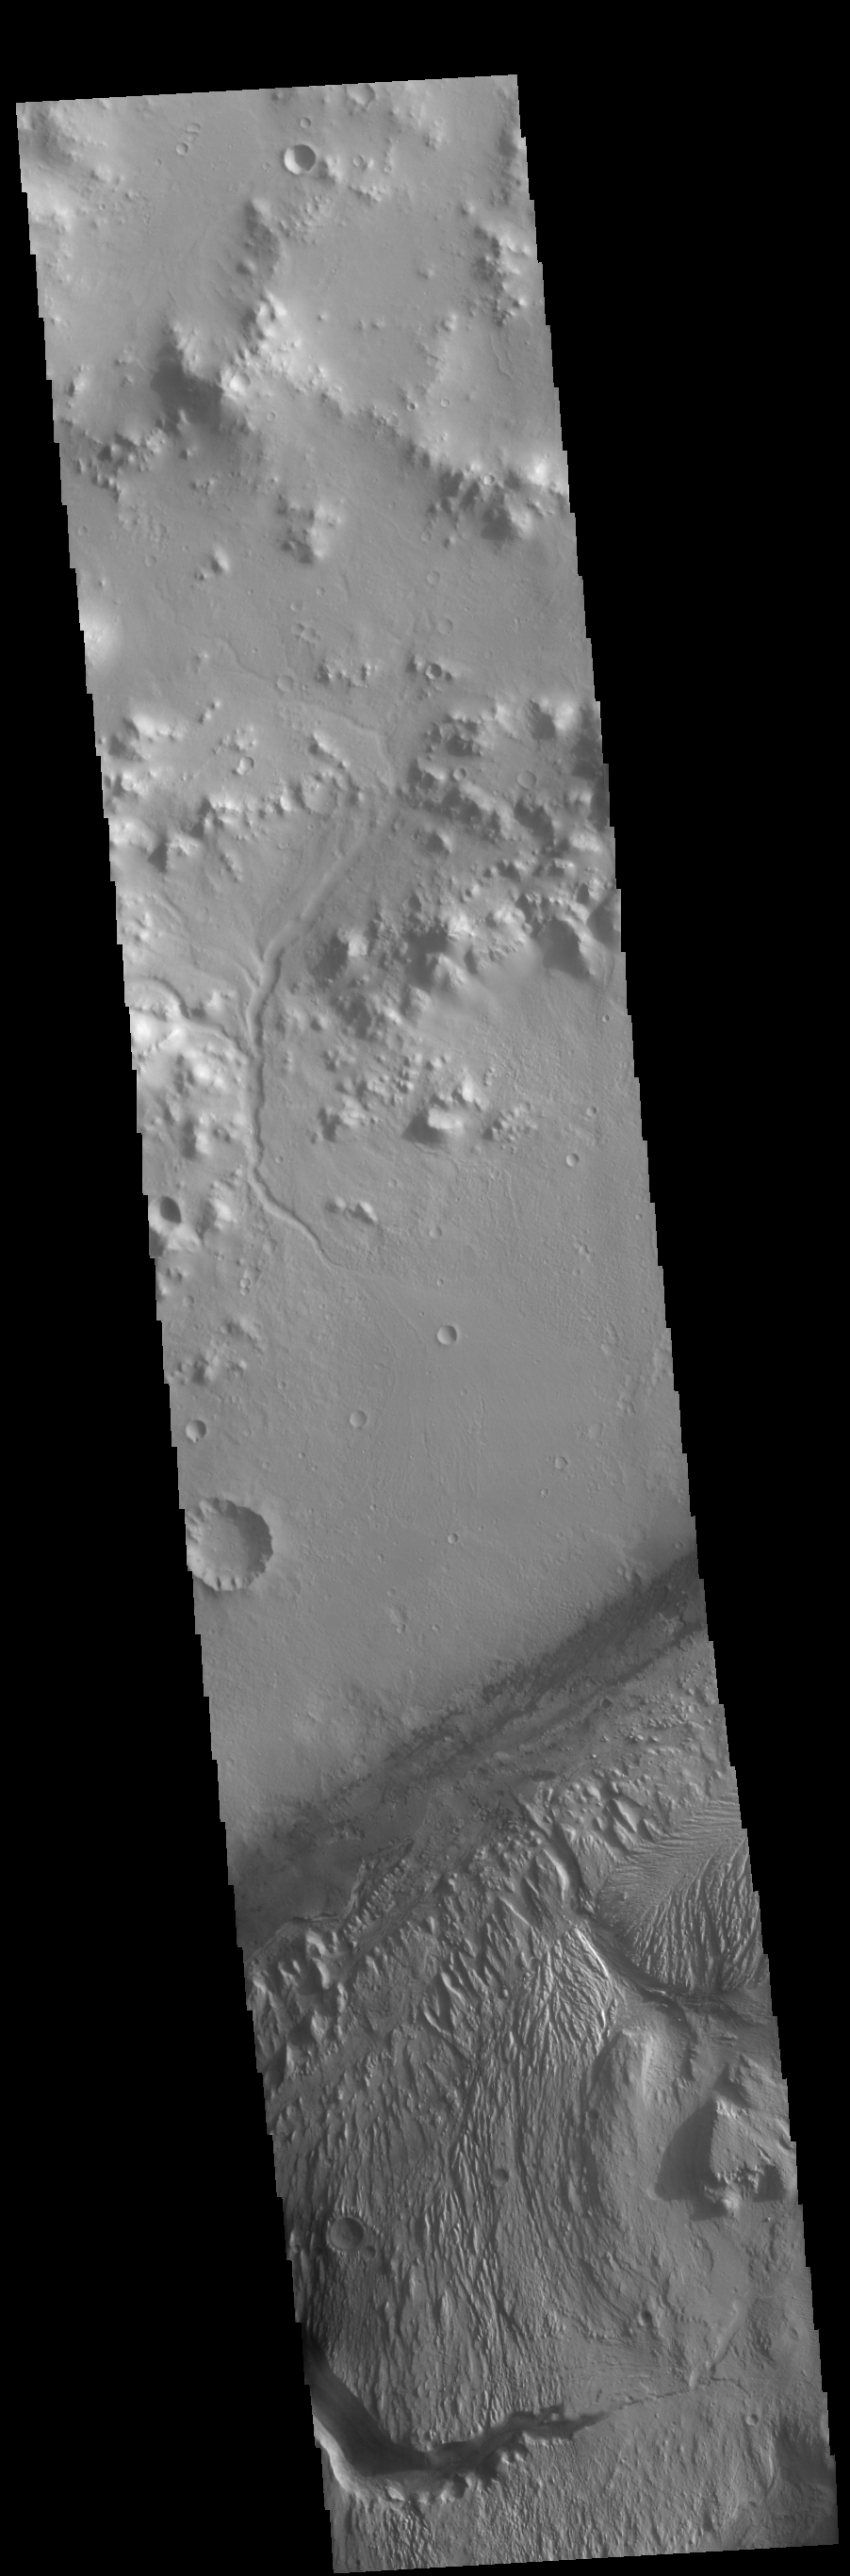

Gale Crater

This VIS image of Gale Crater shows part of the huge layered deposit that covers much of the crater floor. The top of the image shows part of the crater rim, including one of the many small channels that drain to the crater floor. A series of dark dunes surround the inner layered deposit, appearing darker than the other materials in this image. Gale Crater is the home of the Curiosity Rover.

Credit: NASA/JPL-Caltech/ASU